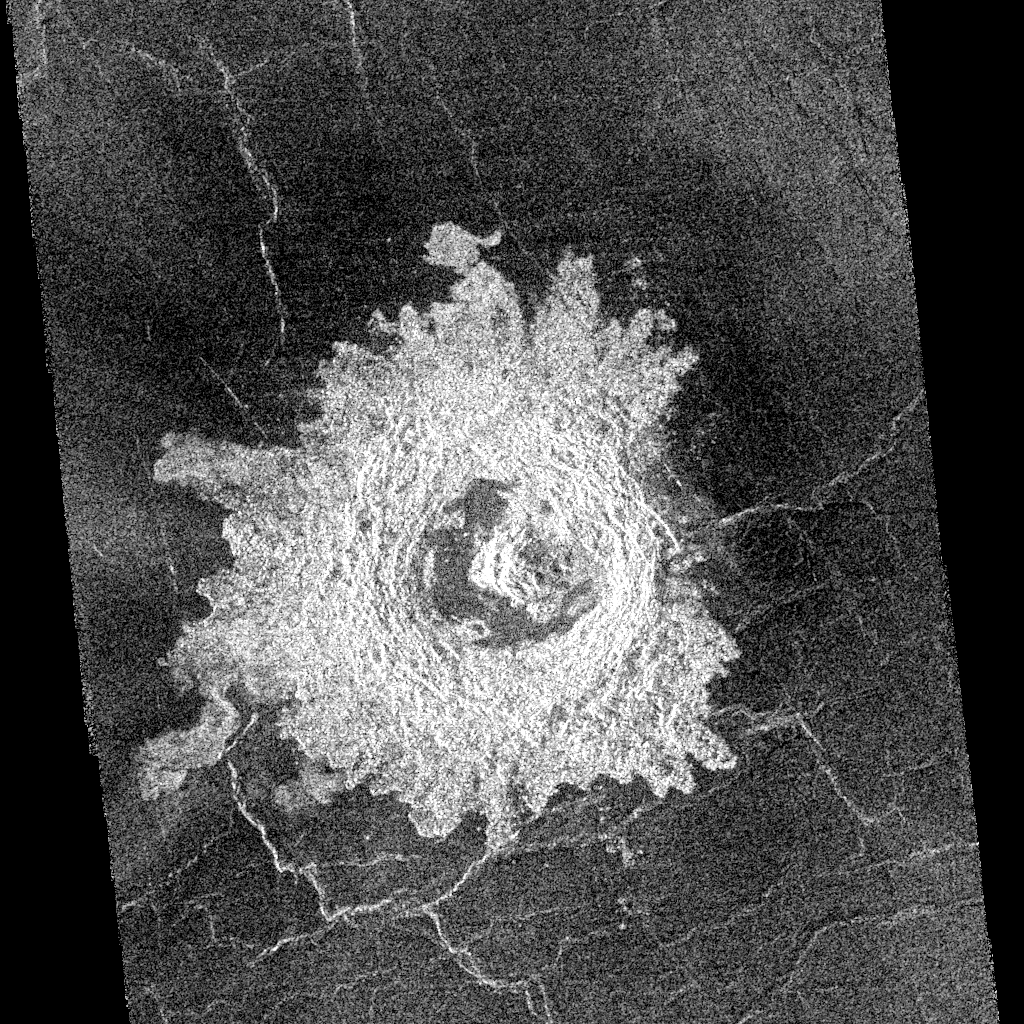

Venus – Complex Crater ‘Buck’ in Navka Region

This complex crater in the Navka region of Venus was mapped by Magellan on September 26-27, 1990 during orbits 459 and 460. The crater has a diameter of 22 kilometers (13.6 miles) and is located at latitude 5.75 degrees south, longitude 349.6 degrees east. It has the terraced walls, flat radar-dark floor, and central peak that are characteristic of craters classified as ‘complex.’ The central peak on its floor is unusually large. Flow-like deposits extend beyond the limits of the coarser rim deposits on its west and southwest. Like about half of the craters mapped by Magellan to date, it is surrounded by a local, radar-dark halo. Buck, the proposed name for this crater honors Pearl S. Buck, American author (1892-1973). Proposed names for all features on planetary bodies are provisional until formally adopted by the International Astronomical Union.

Credit: NASA/JPL